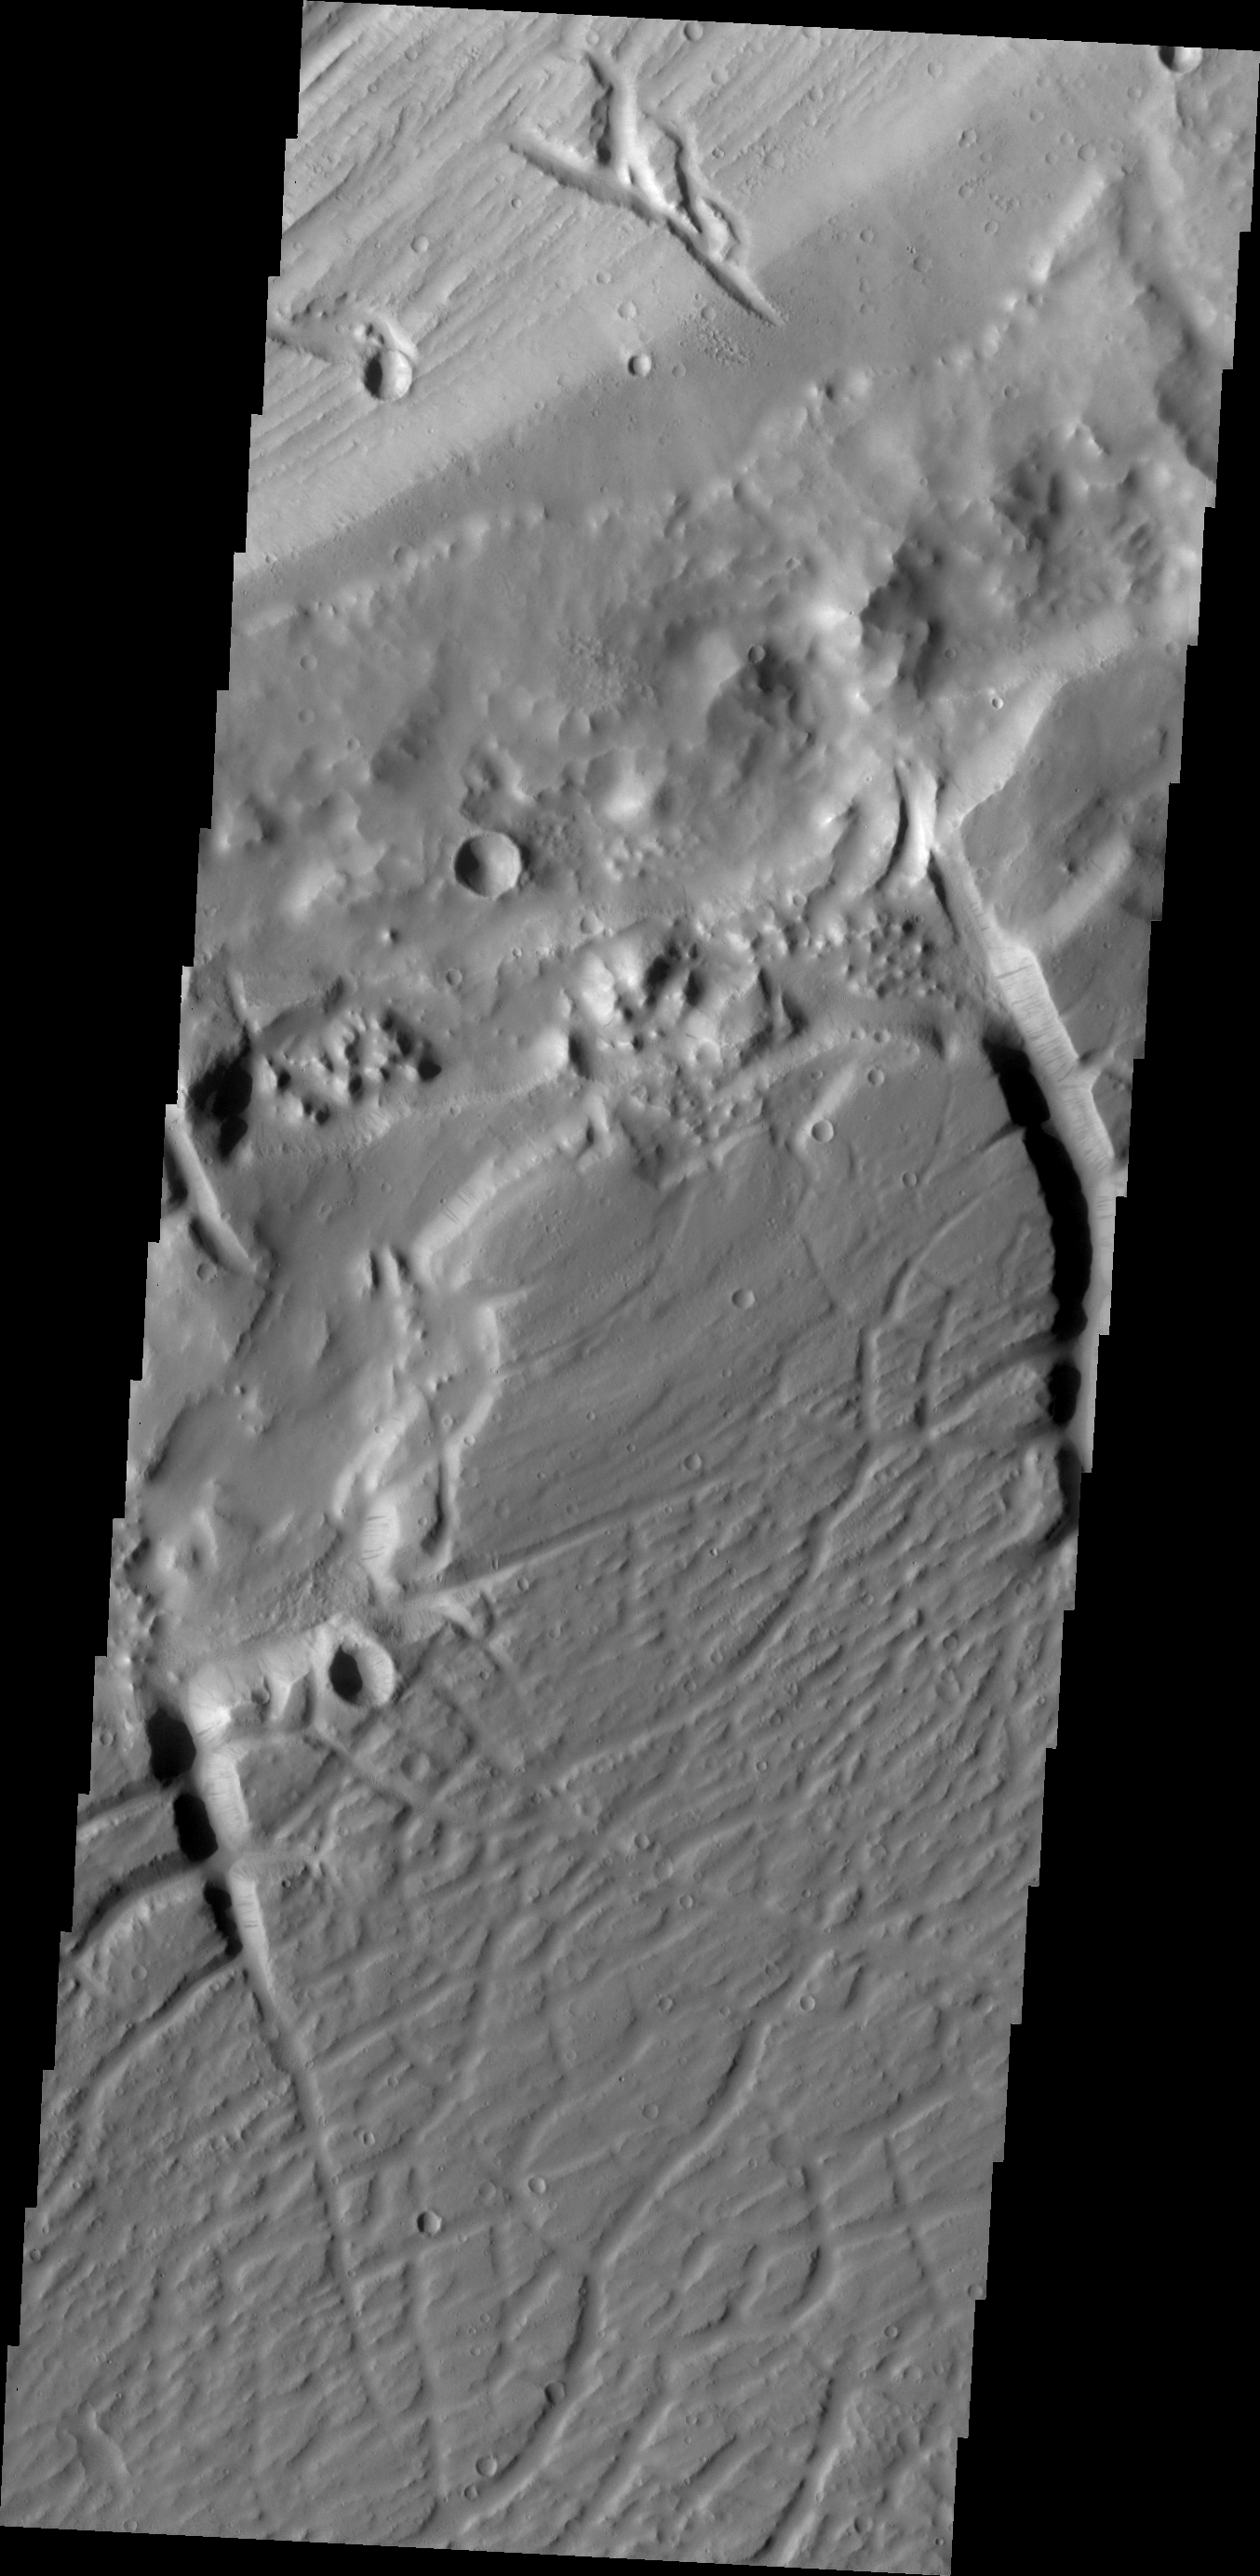

Kasei Valles

This VIS image shows a portion of the northern branch of Kasei Valles.

Credit: NASA/JPL/ASU